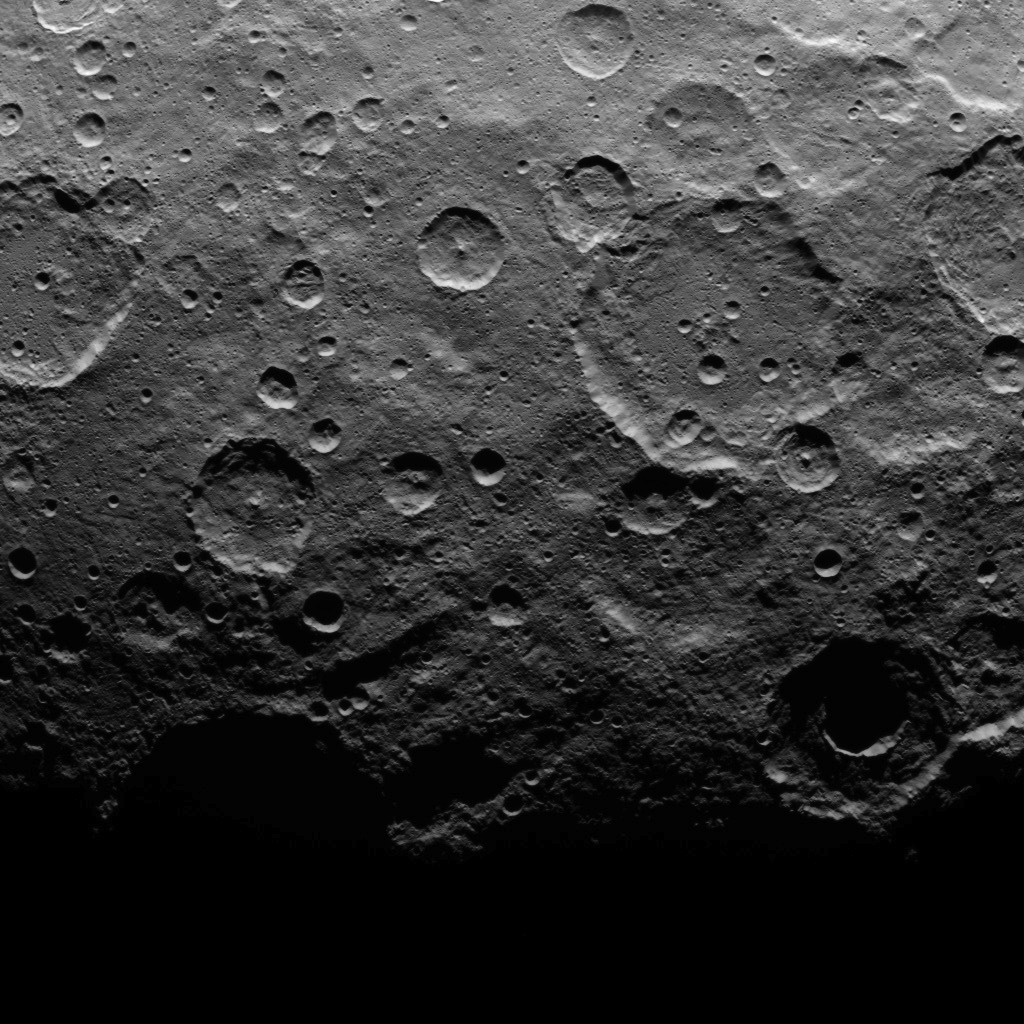

Dawn Survey Orbit Image 49

This image, taken by NASA’s Dawn spacecraft, shows a portion of the southern hemisphere of dwarf planet Ceres from an altitude of 2,700 miles (4,400 kilometers). The image, with a resolution of 1,400 feet (410 meters) per pixel, was taken on June 10, 2015, and shows roughly the same territory as PIA19588.

Dawn’s mission is managed by JPL for NASA’s Science Mission Directorate in Washington. Dawn is a project of the directorate’s Discovery Program, managed by NASA’s Marshall Space Flight Center in Huntsville, Alabama. UCLA is responsible for overall Dawn mission science. Orbital ATK, Inc., in Dulles, Virginia, designed and built the spacecraft. The German Aerospace Center, the Max Planck Institute for Solar System Research, the Italian Space Agency and the Italian National Astrophysical Institute are international partners on the mission team.

Credit: NASA/JPL-Caltech/UCLA/MPS/DLR/IDA